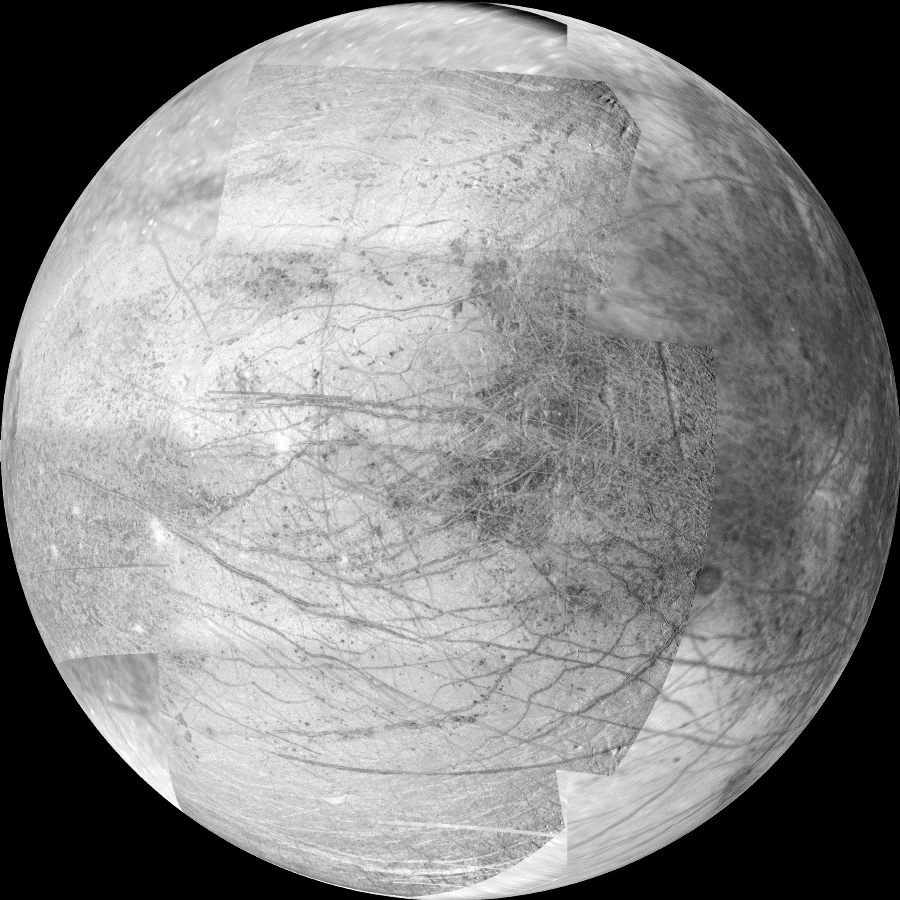

Europa’s Jupiter-Facing Hemisphere

This 12-frame mosaic provides the highest resolution view ever obtained of the side of Jupiter’s moon Europa that faces the giant planet. It was obtained by the camera onboard NASA’s Galileo spacecraft on November 25, 1999 during the spacecrafts 25th orbit of Jupiter.

The new images have resolutions of about 1 kilometer (0.6 miles) per picture element. Lower resolution context was provided by images acquired during earlier Galileo orbits. In the earlier images, the resolution is 7 and 13 kilometers (4 and 8 miles) per picture element, respectively.

Numerous linear features in the center of the mosaic and toward the poles may have formed in response to tides strong enough to fracture Europa’s icy surface. Some of these features extend for over 1,500 kilometers (900 miles). Darker regions near the equator on the eastern (right) and western (left) limb may be vast areas of chaotic terrain. Bright white spots near the western limb are the ejecta blankets of young impact craters.

North is to the top of the picture and the sun illuminates the surface from the left. The image, centered at 0 latitude and 10 longitude, covers an area approximately 2,500 by 3,000 kilometers. The finest details that can discerned in this picture are about 2 kilometers across (about 1,550 by 1,860 miles). The images were taken by Galileo’s camera on November 25, 1999 when the spacecraft was 94,000 kilometers (58,000 miles) from Europa.

The Jet Propulsion Laboratory, Pasadena, CA manages the Galileo mission for NASA’s Office of Space Science, Washington, DC. JPL is a division of the California Institute of Technology, Pasadena, CA.

Credit: NASA/JPL/University of Arizona